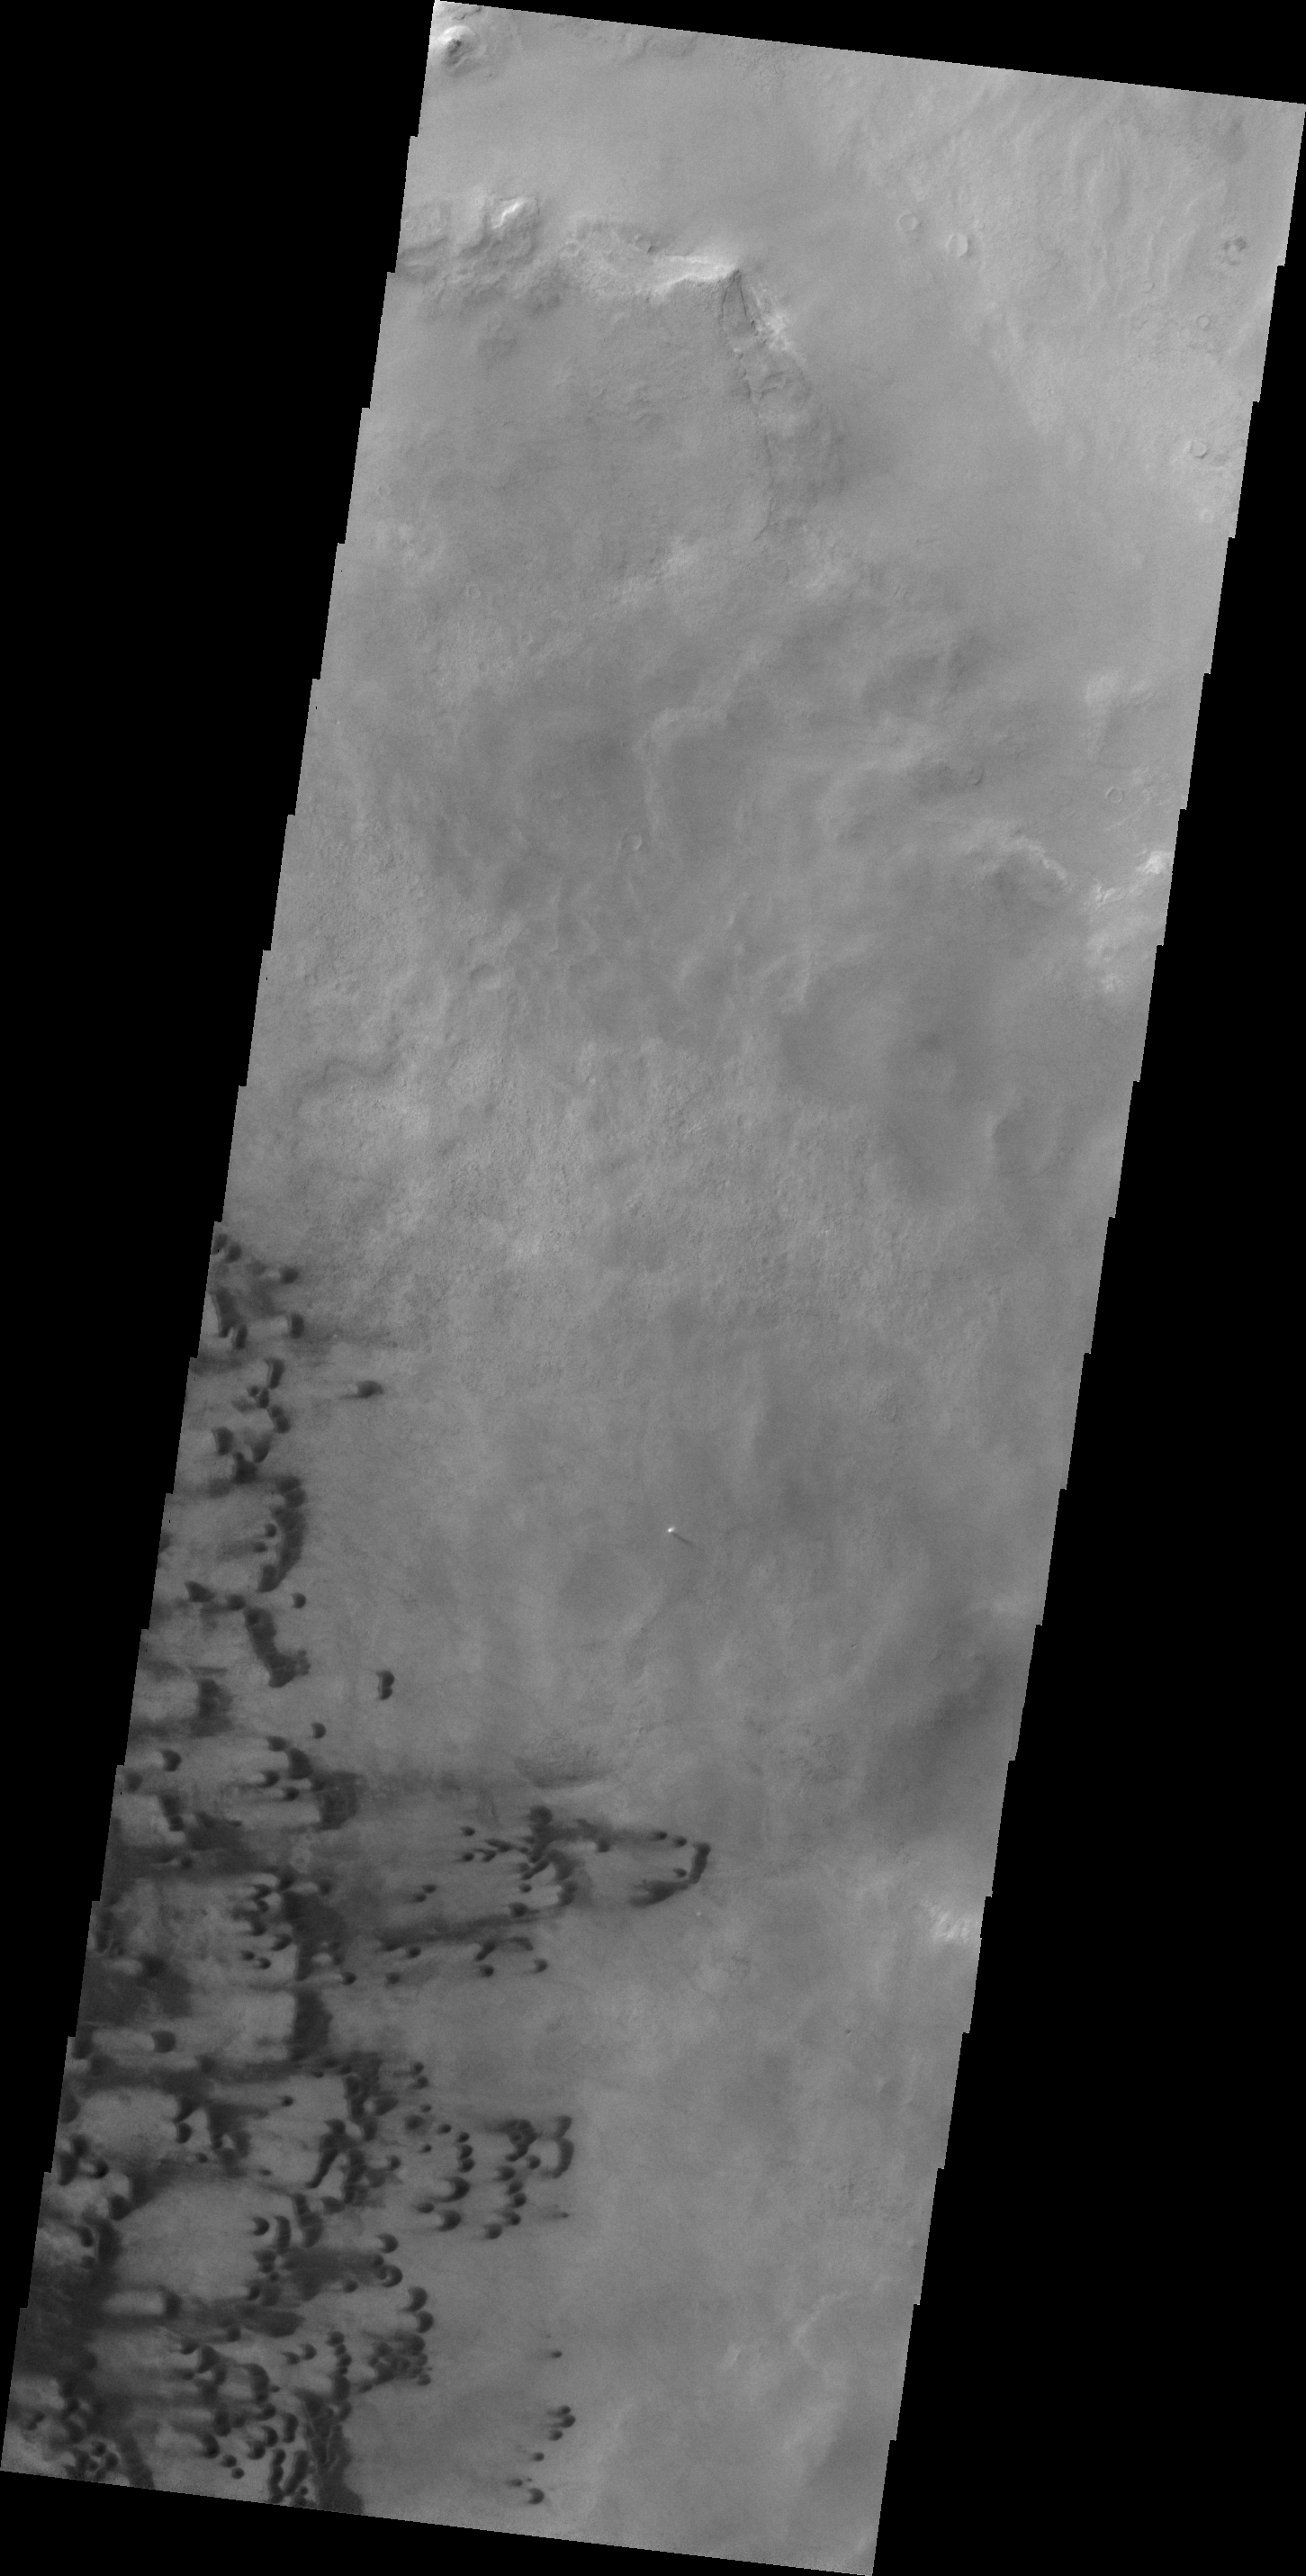

Darwin Crater Dunes

This VIS image shows some of the layered deposits in Terby Crater.

Credit: NASA/JPL/ASU